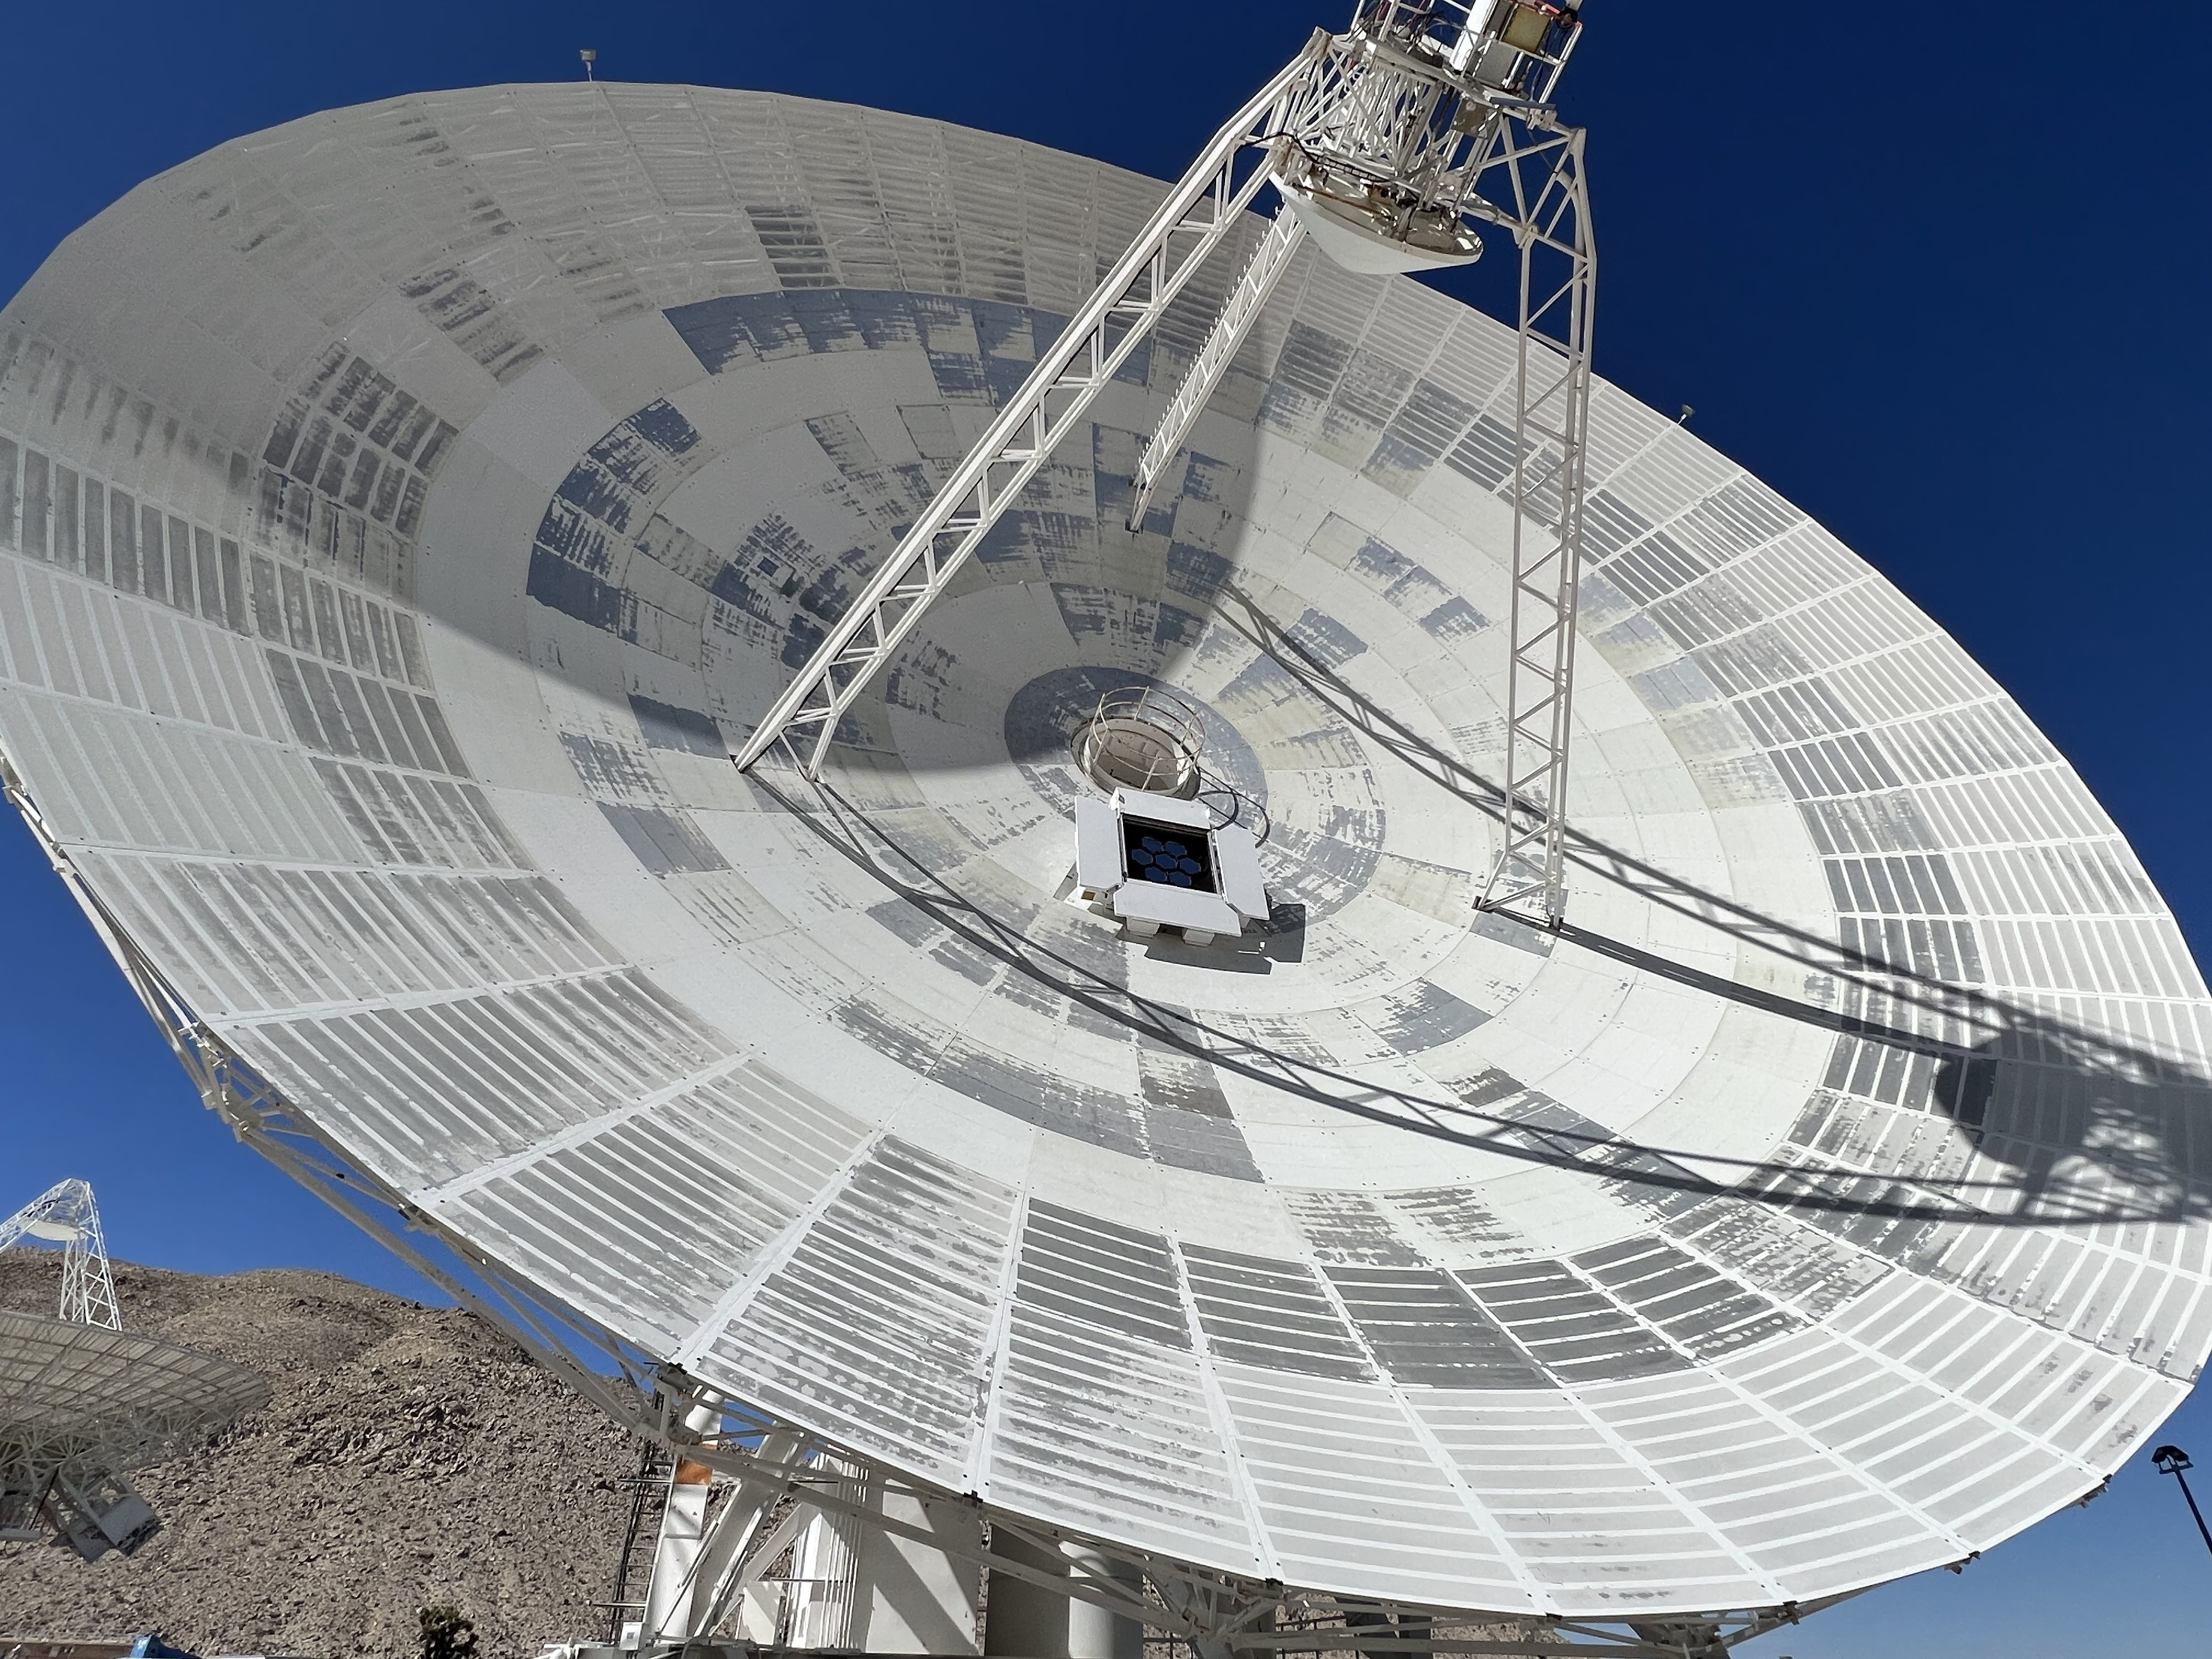

DSN’s Experimental Hybrid Antenna Tracks DSOC’s Laser Downlink

Deep Space Station 13 (DSS-13) at NASA’s Goldstone Deep Space Communications Complex near Barstow, California – part of the agency’s Deep Space Network – is a 34-meter (112-foot) experimental antenna that has been retrofitted with an optical terminal (the boxy instrument below the center of the antenna’s dish).

Since November 2023, DSS-13 has been tracking the downlink laser of the Deep Space Optical Communications (DSOC) experiment that is aboard NASA’s Psyche mission, which launched on Oct. 13, 2023. In a first, the antenna also synchronously received radio-frequency signals from the spacecraft as it travels through deep space on its way to investigate the metal-rich asteroid Psyche.

Figure A is a close-up of the optical terminal, which consists of seven segmented hexagonal mirrors that mimic the light-collecting aperture of a 3.3-foot (1-meter) telescope. As the laser photons arrive at the antenna, each mirror reflects the photons and precisely redirects them into a high-exposure camera attached to the antenna’s subreflector, which is suspended above the center of the dish.

The laser signal collected by the camera is then transmitted through optical fiber that feeds into a cryogenically cooled semiconducting nanowire single photon detector. Designed and built by JPL’s Microdevices Laboratory, the detector is identical to the one used at Caltech’s Palomar Observatory, in San Diego County, California, that acts as DSOC’s downlink ground station.

Goldstone is one of three complexes that comprise NASA’s Deep Space Network, which provides radio communications for all of the agency’s interplanetary spacecraft and is also utilized for radio astronomy and radar observations of the solar system and the universe. NASA’s Jet Propulsion Laboratory, a division of Caltech in Pasadena, California, manages the DSN for the agency.

Credit: NASA/JPL-Caltech